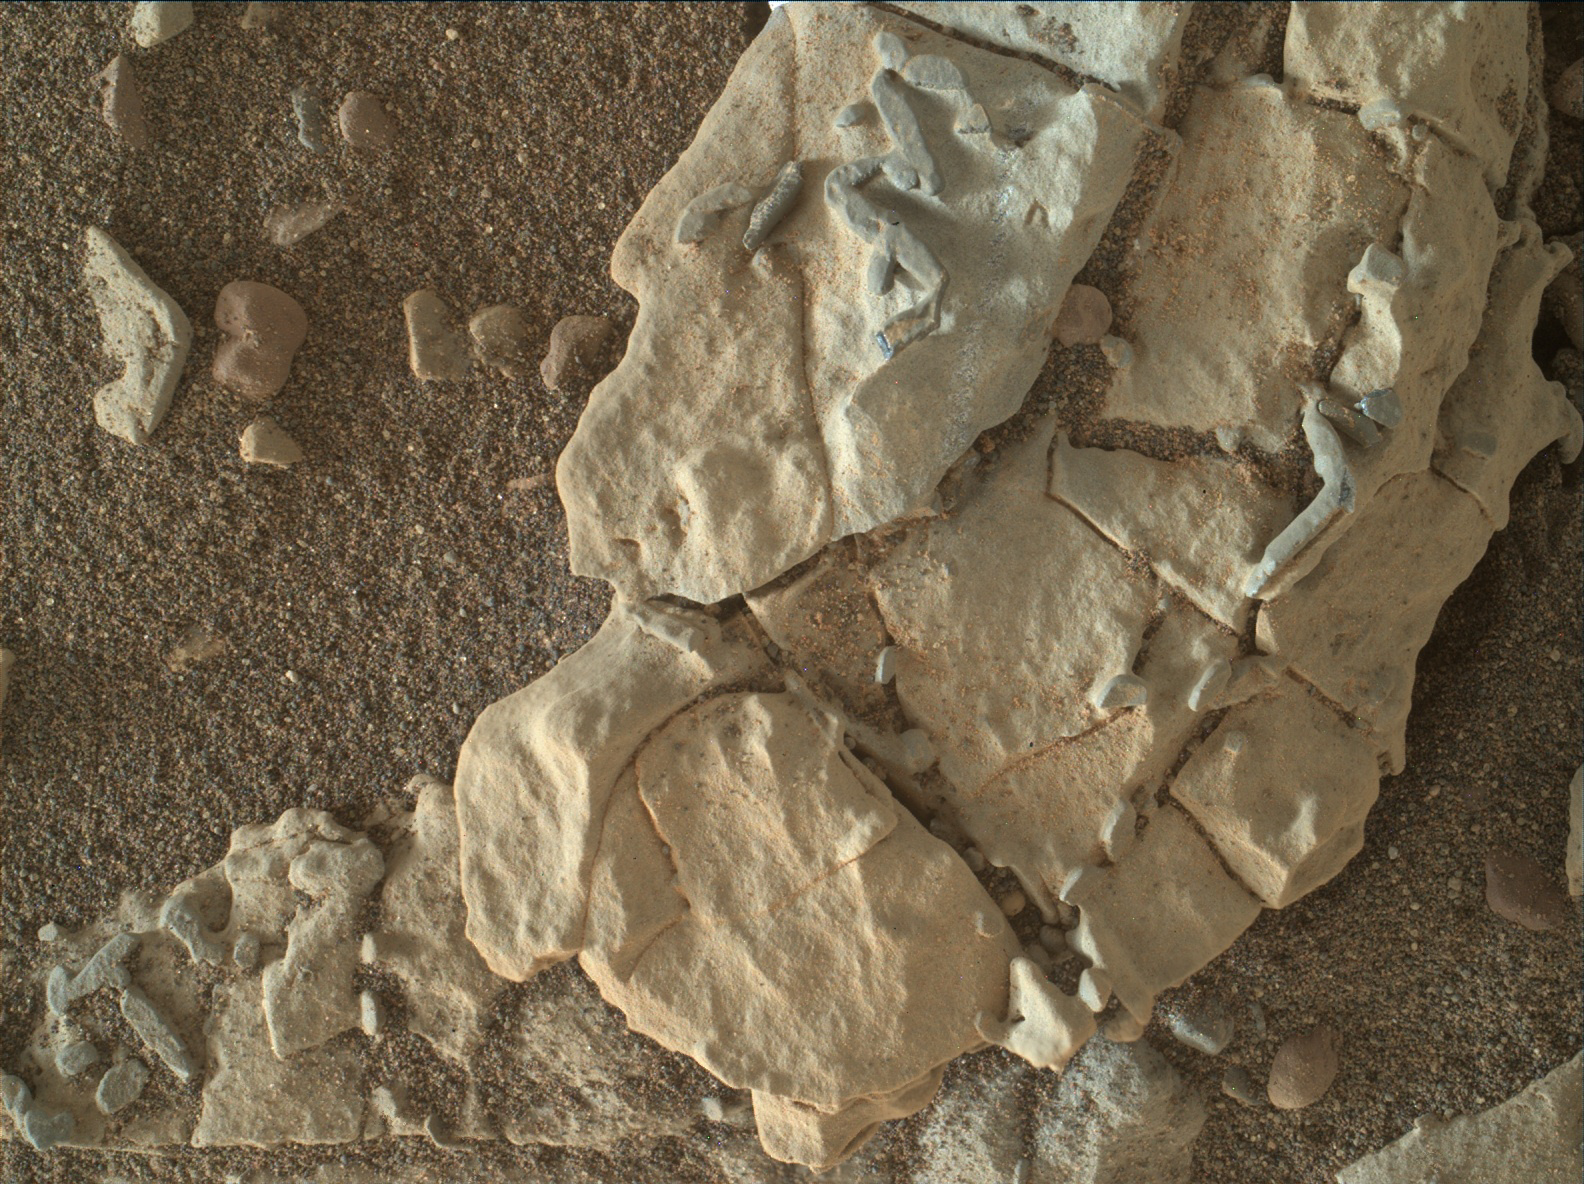

Stick-Shape, Rice-Size Features on Martian Rock “Haroldswick”

The dark, stick-shaped features clustered on this Martian rock are about the size of grains of rice. This is a focus-merged view from the Mars Hand Lens Imager (MAHLI) camera on NASA’s Curiosity Mars rover. It covers an area about 2 inches (5 centimeters) across.

The focus-merged product was generated autonomously by MAHLI combining the in-focus portions of a few separate images taken at different focus settings on Jan. 1, 2018, during the 1,922nd Martian day, or sol, of Curiosity’s work on Mars. This rock target, called “Haroldswick,” is near the southern, uphill edge of “Vera Rubin Ridge” on lower Mount Sharp.

The origin of the stick-shaped features is uncertain. One possibility is that they are erosion-resistant bits of dark material from mineral veins cutting through rocks in this area.

MAHLI was built by Malin Space Science Systems, San Diego. NASA’s Jet Propulsion Laboratory, a division of the California Institute of Technology in Pasadena, manages the Mars Science Laboratory Project for the NASA Science Mission Directorate, Washington. JPL designed and built the project’s Curiosity rover.

Credit: NASA/JPL-Caltech/MSSS